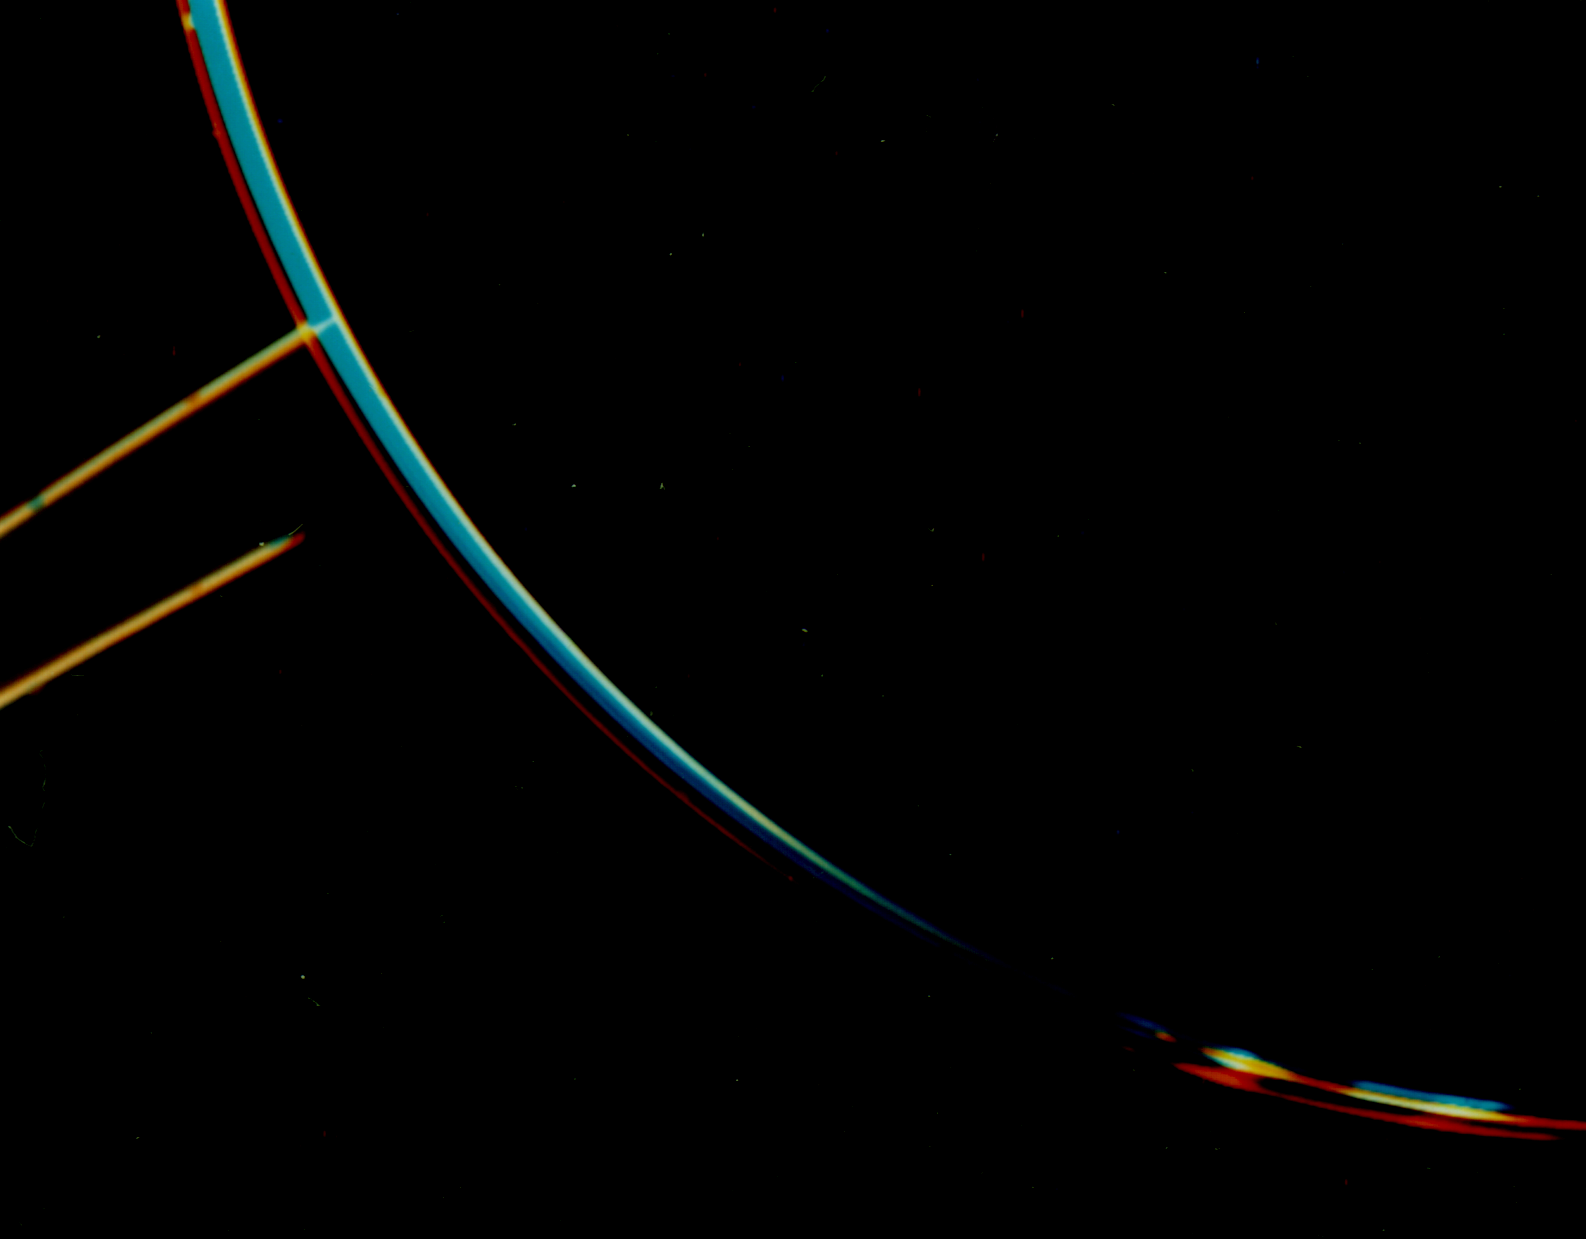

Jupiter Ring System

Jupiter’s faint ring system is shown in this color composite as two light orange lines protruding from the left toward Jupiter’s limb. This picture was taken in Jupiter’s shadow through orange and violet filters. The colorful images of Jupiter’s bright limb are evidence of the spacecraft motion during these long exposures. The Voyager 2 spacecraft was at a range of 1,450,000 kilometers (900,000 miles) about two degrees below the plane of the ring. The lower ring image was cut short by Jupiter’s shadow on the ring.

JPL manages the Voyager project for NASA’s Office of Space Science.

Credit: NASA/JPL